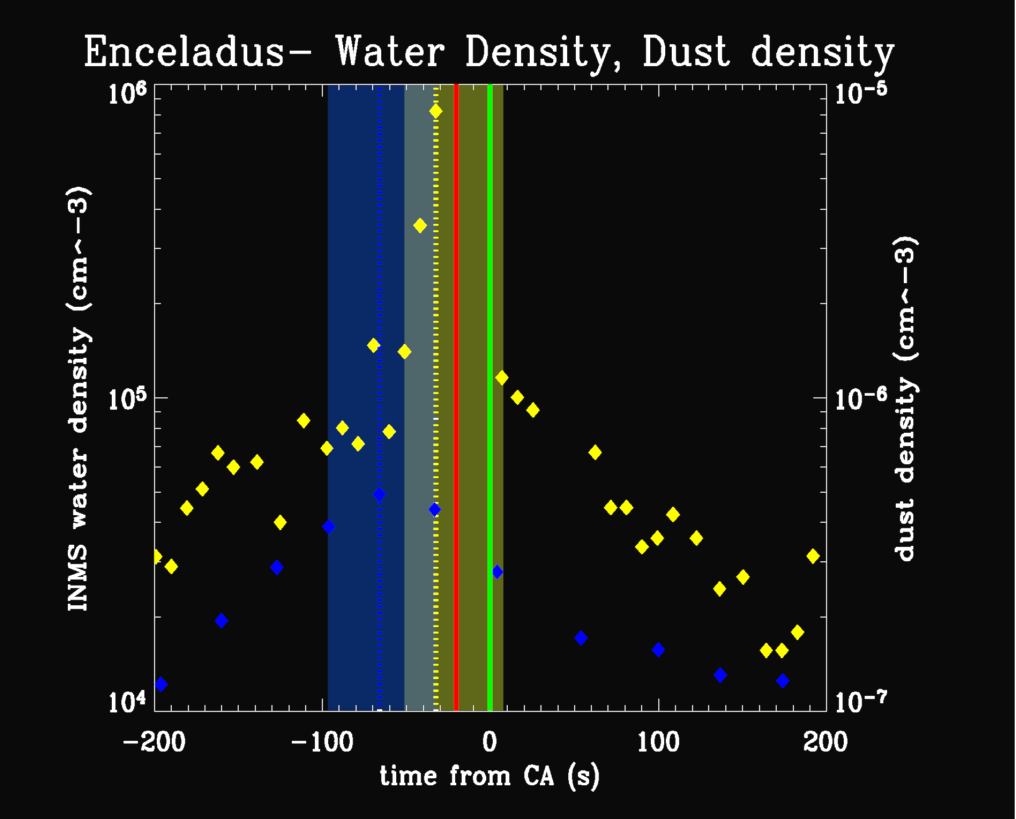

Water Vapor & Particles Over Enceladus

Figure 1 for Water Vaport & Particles Over Enceladus

This plot shows results from Cassini’s ion neutral mass spectrometer and cosmic dust analyzer, obtained during the spacecraft’s close approach to Enceladus on July 14, 2005.

Within a minute of that closest approach, the two instruments detected material coming from the surface of the moon. The ion neutral mass spectrometer measured a large peak in the abundance of water vapor at approximately 35 seconds before closest approach to Enceladus, as it flew over the south polar region at an altitude of 270 kilometers (168 miles).

The high rate detector of the cosmic dust analyzer observed a peak in the number of fine, powder-sized icy particles coming from the surface approximately a minute before reaching closest approach, at an altitude of 460 kilometers (286 miles).

The character of these detections is very similar to the venting of vapor and fine, icy particles from the surfaces of comets when they are warmed as they near the Sun. On Enceladus however, it is believed that internal heat, possibly from tidal forces, is responsible for the activity. The close but different occurrences of the two detections are yielding important clues to the location of the vents and even the venting process.

The Cassini-Huygens mission is a cooperative project of NASA, the European Space Agency and the Italian Space Agency. The Jet Propulsion Laboratory, a division of the California Institute of Technology in Pasadena, manages the mission for NASA’s Science Mission Directorate, Washington, D.C. The Cassini orbiter was designed, developed and assembled at JPL. The ion and neutral mass spectrometer team is based at University of Michigan, Ann Arbor. The cosmic dust analyzer is operated by scientists at the Max Planck Institute in Heidelberg, Germany.

Credit: NASA/JPL/University of Michigan/Max Planck Institute